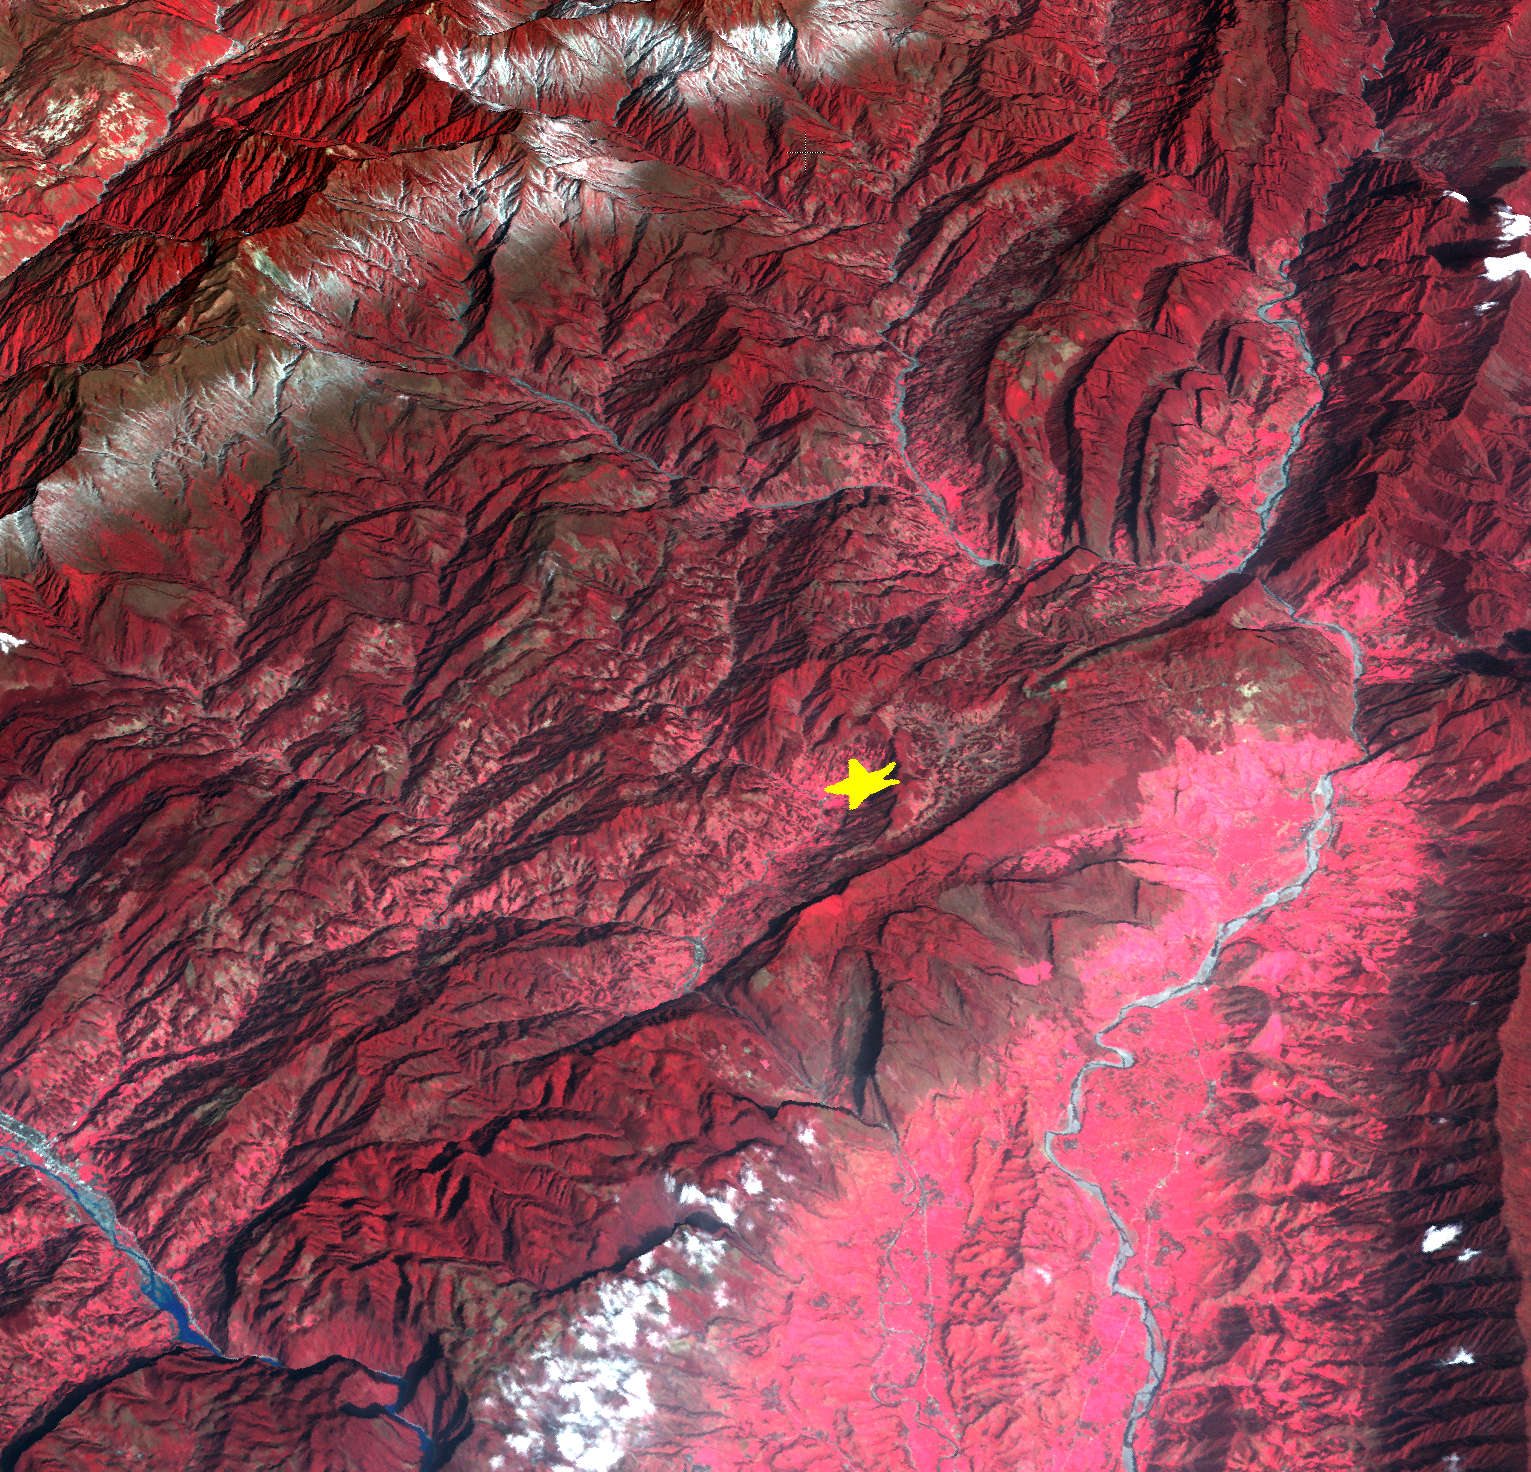

NASA Spacecraft Shows Location of China Quake

A powerful magnitude 6.6 earthquake struck Sichuan Province in southwest China on April 20, 2013, killing scores and injuring thousands, according to BBC News. Villages and roads near the epicenter were left in ruins, hampering rescue efforts. The earthquake occurred along the same fault that ruptured in 2008, killing tens of thousands and leaving some 5,000,000 people homeless. This perspective image from the Advanced Spaceborne Thermal Emission and Reflection Radiometer (ASTER) instrument on NASA’s Terra spacecraft, acquired in 2003, highlights the epicenter of the new earthquake. Vegetation is displayed in red; clouds and snow are in white.

With its 14 spectral bands from the visible to the thermal infrared wavelength region and its high spatial resolution of 15 to 90 meters (about 50 to 300 feet), ASTER images Earth to map and monitor the changing surface of our planet. ASTER is one of five Earth-observing instruments launched Dec. 18, 1999, on Terra. The instrument was built by Japan’s Ministry of Economy, Trade and Industry. A joint U.S./Japan science team is responsible for validation and calibration of the instrument and data products.

The broad spectral coverage and high spectral resolution of ASTER provides scientists in numerous disciplines with critical information for surface mapping and monitoring of dynamic conditions and temporal change. Example applications are: monitoring glacial advances and retreats; monitoring potentially active volcanoes; identifying crop stress; determining cloud morphology and physical properties; wetlands evaluation; thermal pollution monitoring; coral reef degradation; surface temperature mapping of soils and geology; and measuring surface heat balance.

The U.S. science team is located at NASA’s Jet Propulsion Laboratory, Pasadena, Calif. The Terra mission is part of NASA’s Science Mission Directorate, Washington, D.C.

Credit: NASA/GSFC/METI/ERSDAC/JAROS, and U.S./Japan ASTER Science Team